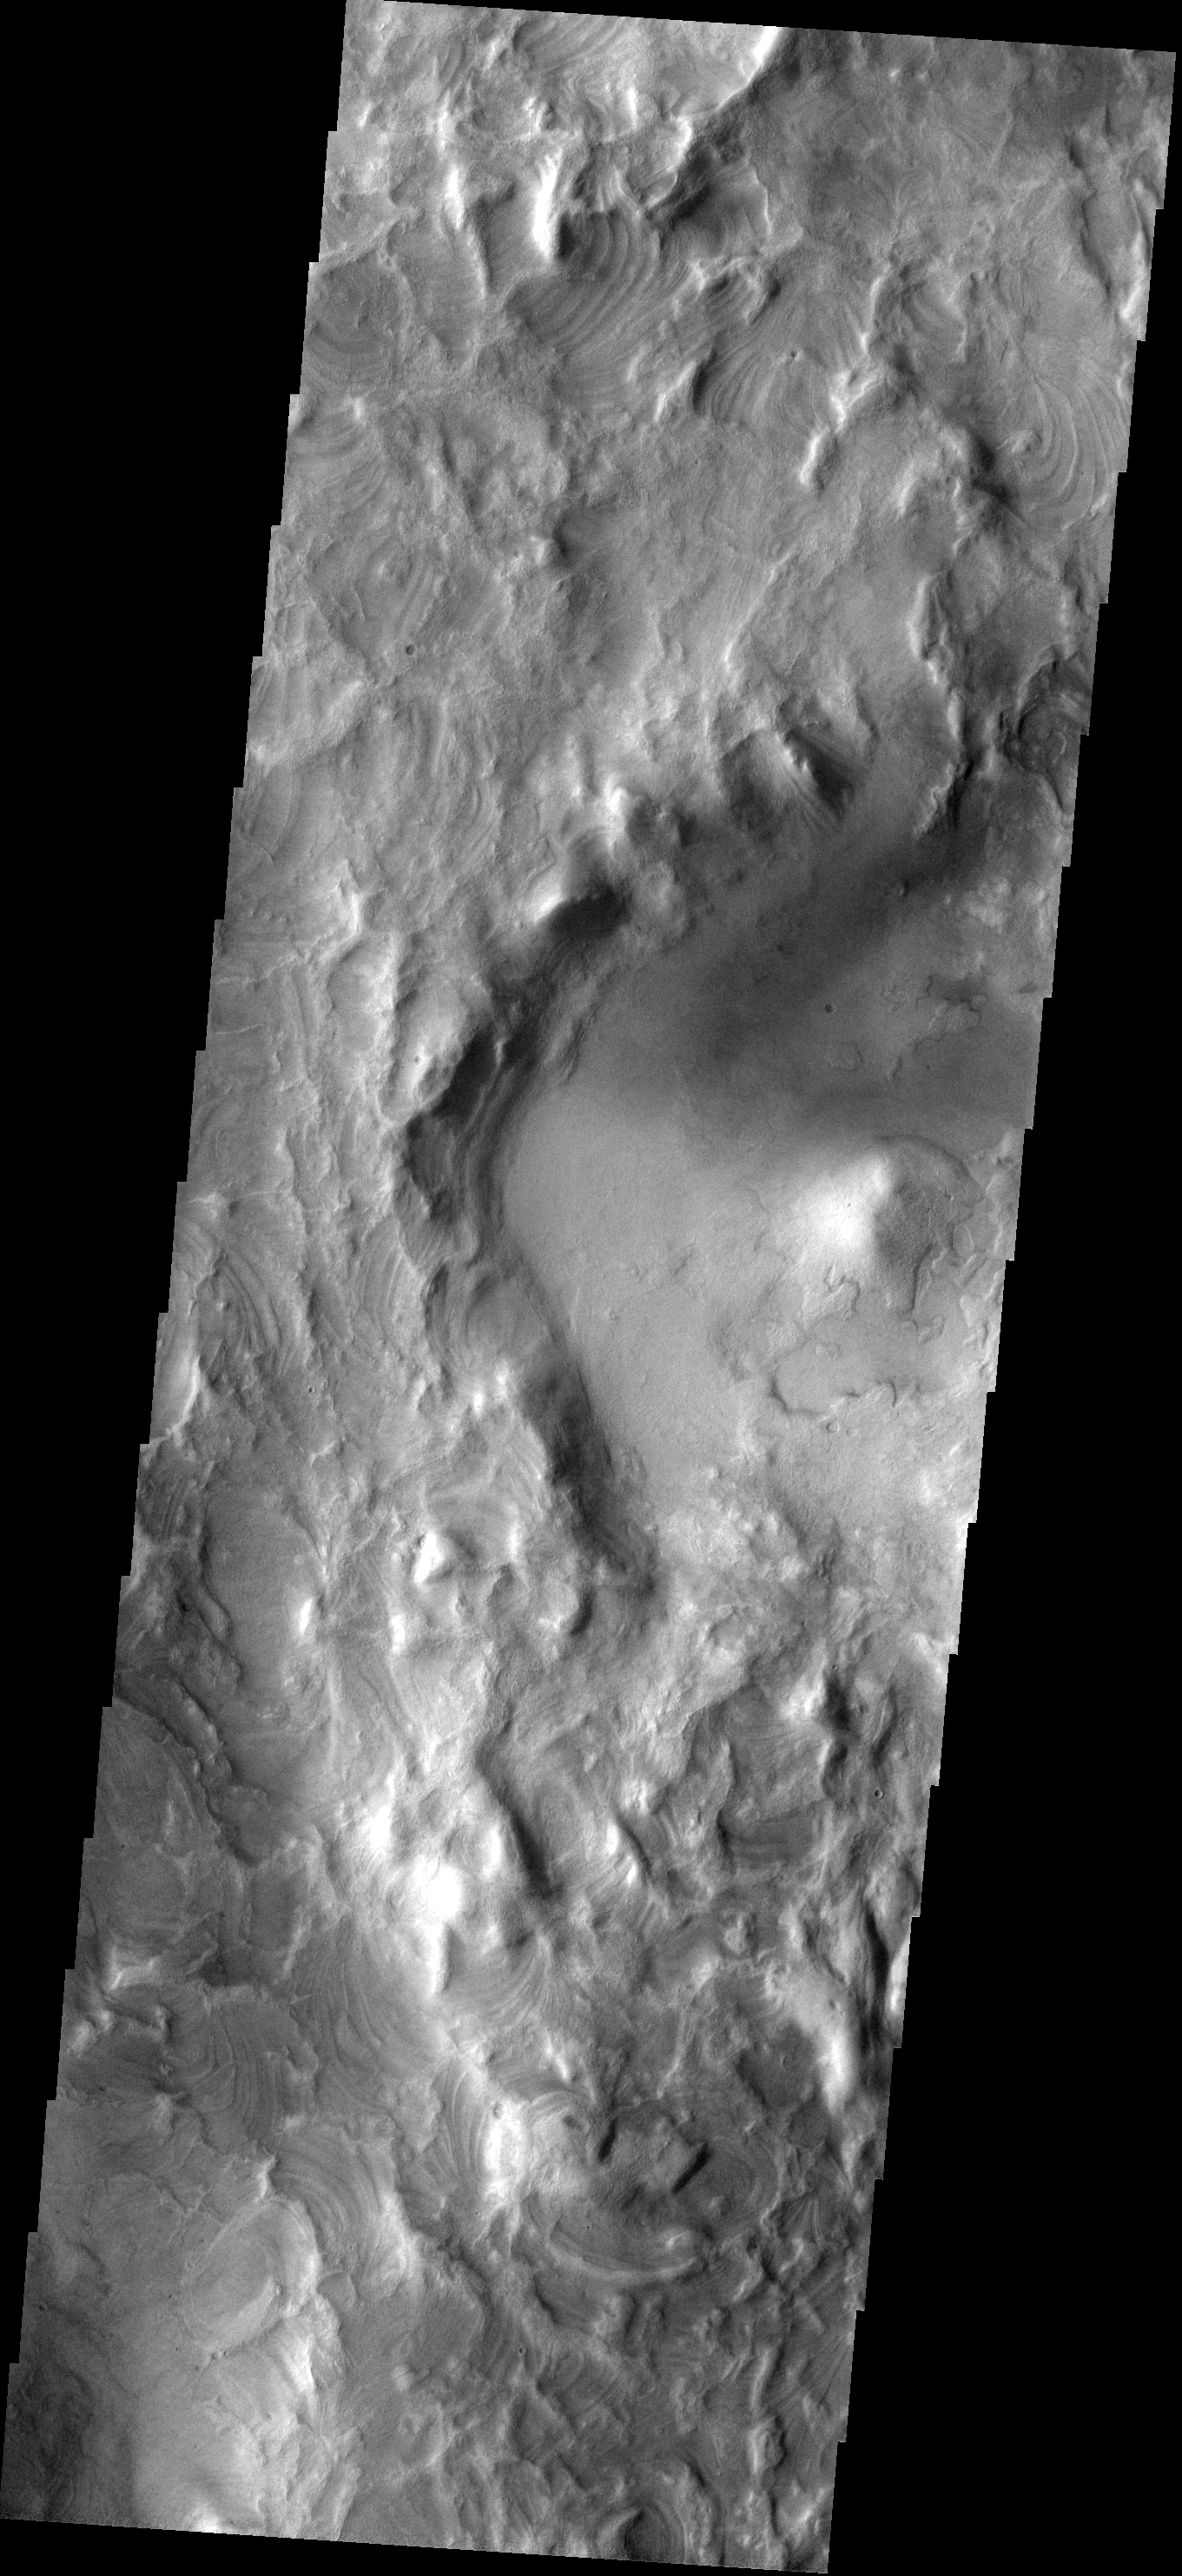

Cool Texture

The erosion of the western rim of Hellas Basin has exposed a surface composed of layered material.

Image information: VIS instrument. Latitude -42.0N, Longitude 49.0E. 17 meter/pixel resolution.

Please see the THEMIS Data Citation Note for details on crediting THEMIS images.

Note: this THEMIS visual image has not been radiometrically nor geometrically calibrated for this preliminary release. An empirical correction has been performed to remove instrumental effects. A linear shift has been applied in the cross-track and down-track direction to approximate spacecraft and planetary motion. Fully calibrated and geometrically projected images will be released through the Planetary Data System in accordance with Project policies at a later time.

NASA’s Jet Propulsion Laboratory manages the 2001 Mars Odyssey mission for NASA’s Office of Space Science, Washington, D.C. The Thermal Emission Imaging System (THEMIS) was developed by Arizona State University, Tempe, in collaboration with Raytheon Santa Barbara Remote Sensing. The THEMIS investigation is led by Dr. Philip Christensen at Arizona State University. Lockheed Martin Astronautics, Denver, is the prime contractor for the Odyssey project, and developed and built the orbiter. Mission operations are conducted jointly from Lockheed Martin and from JPL, a division of the California Institute of Technology in Pasadena.

Credit: NASA/JPL/ASU